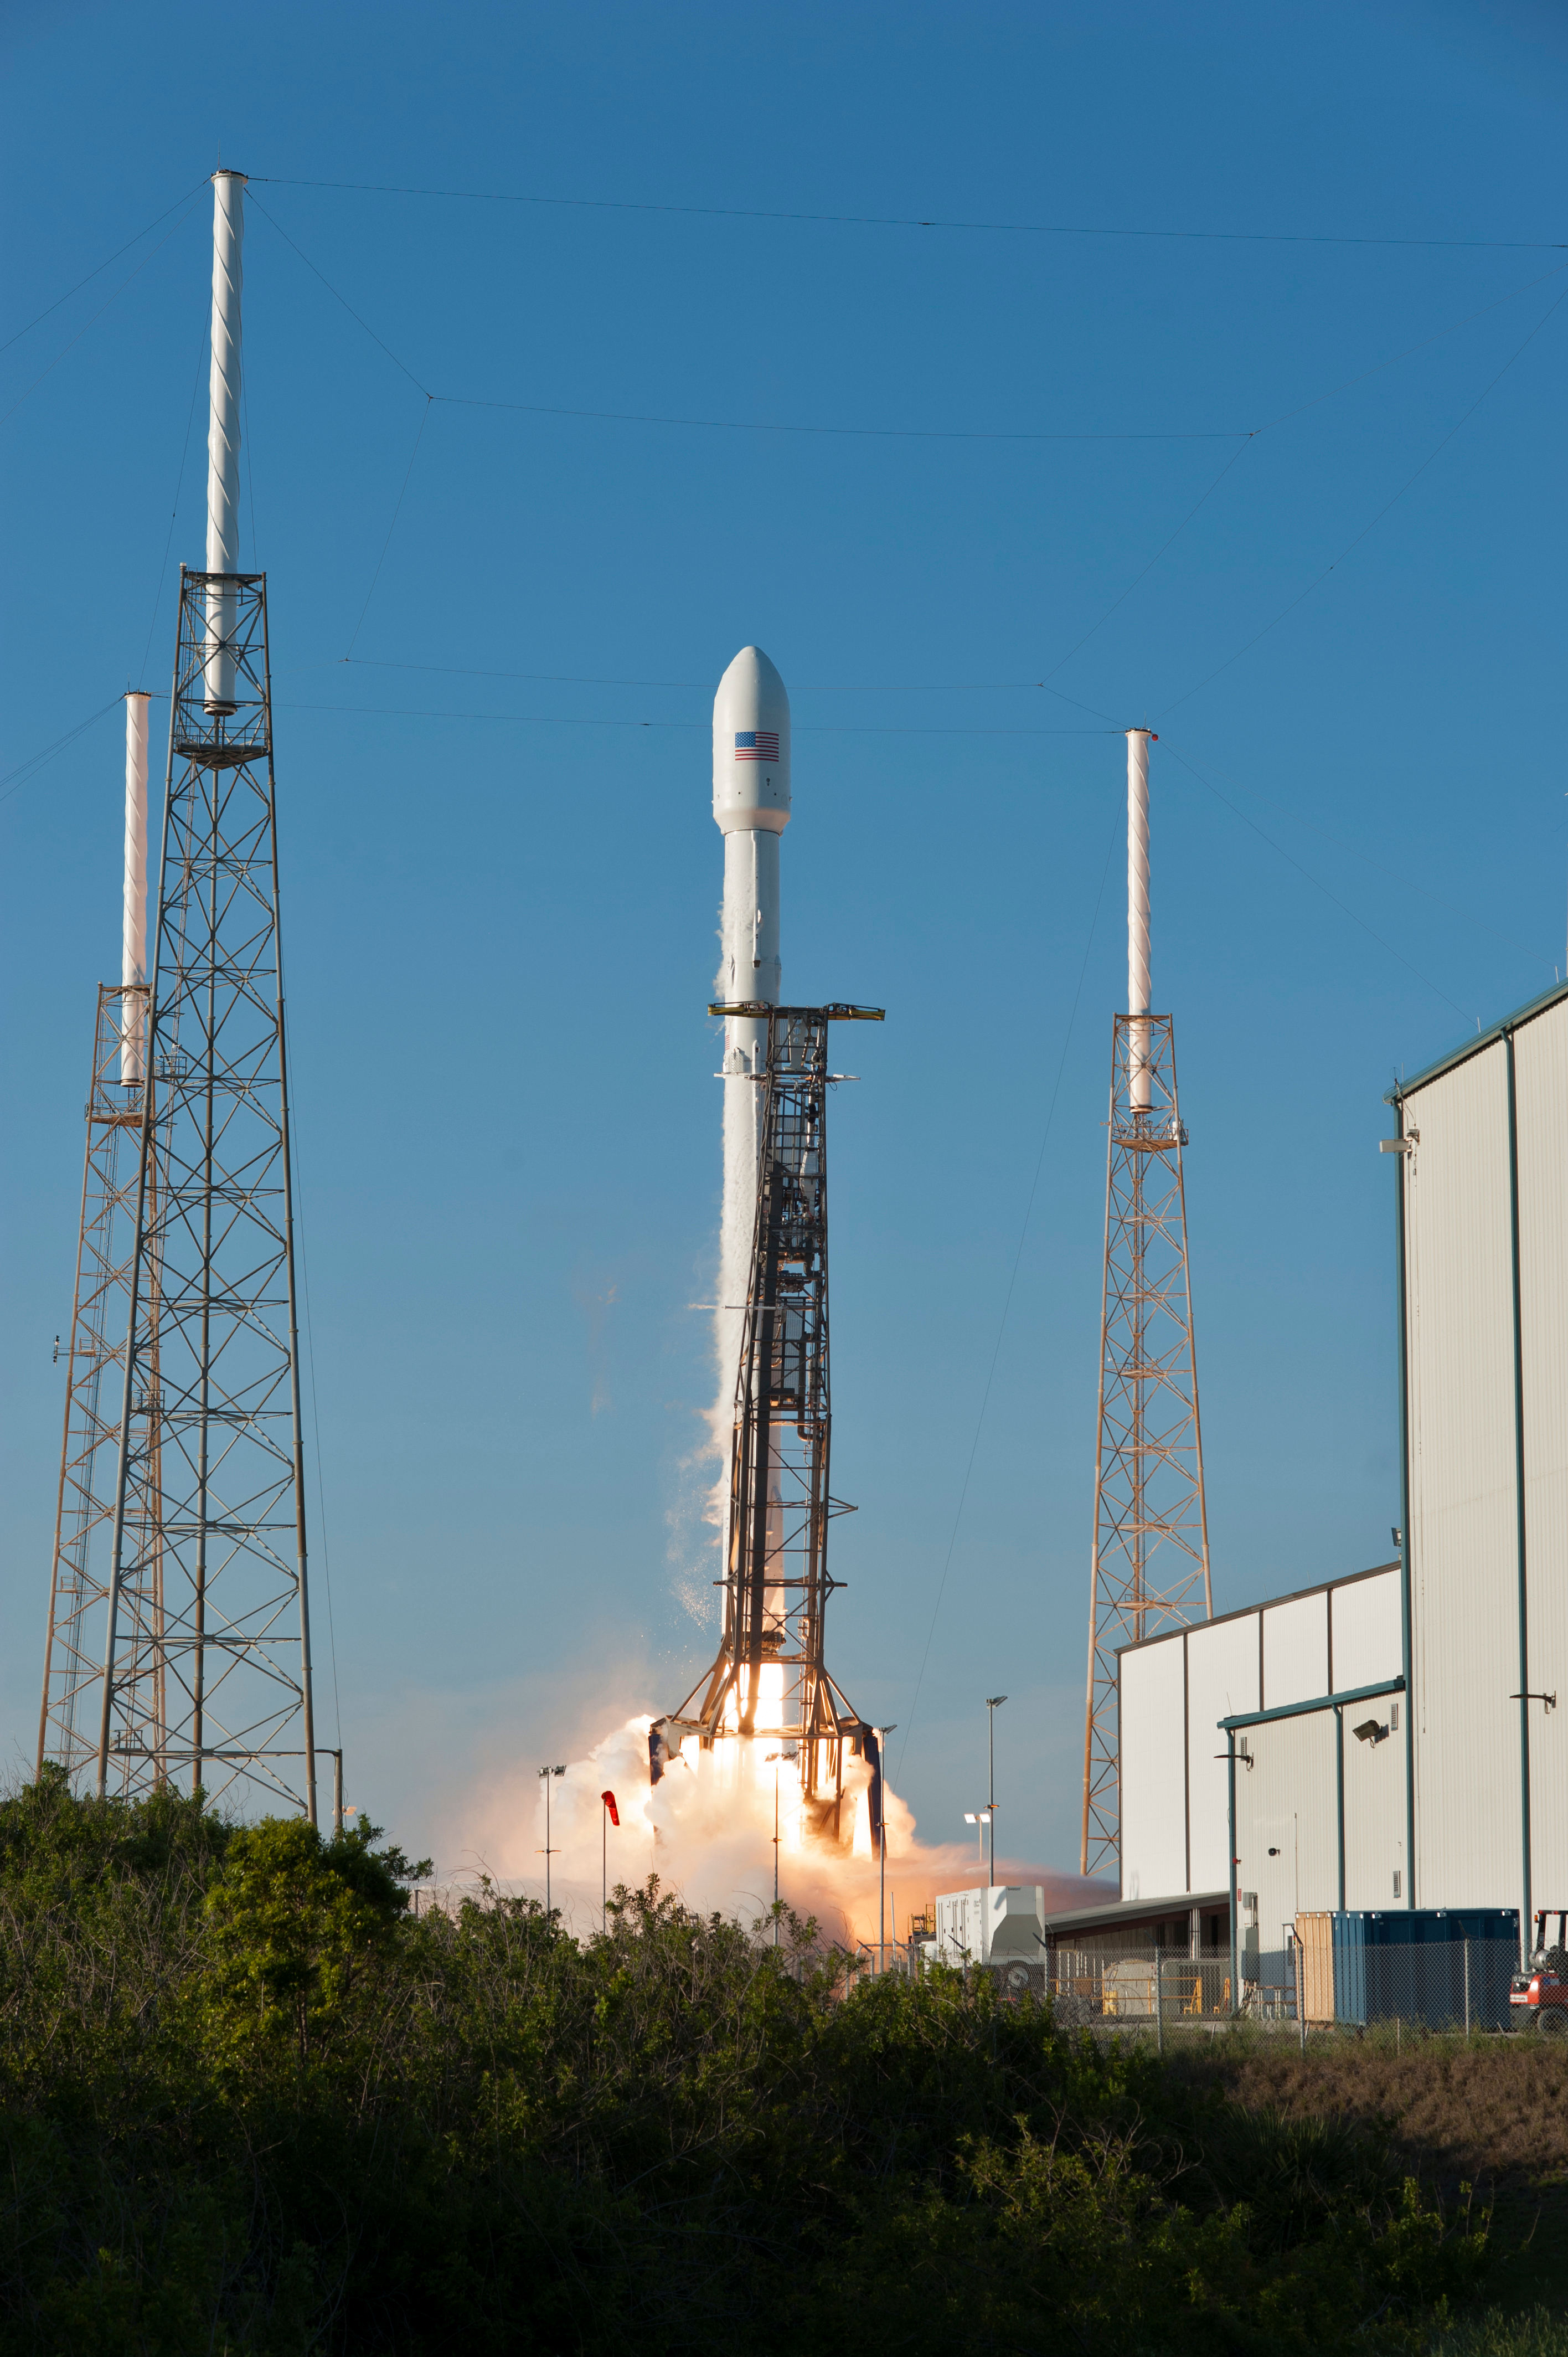

SpaceX TESS Liftoff

A SpaceX Falcon 9 rocket lifts off from Space Launch Complex 40 at Cape Canaveral Air Force Station in Florida, carrying NASA's Transiting Exoplanet Survey Satellite (TESS). Liftoff was at 6:51 p.m. EDT. TESS will search for planets outside of our solar system. The mission will find exoplanets that periodically block part of the light from their host stars, events called transits. The satellite will survey the nearest and brightest stars for two years to search for transiting exoplanets.

Credit: NASA/Tony Gray